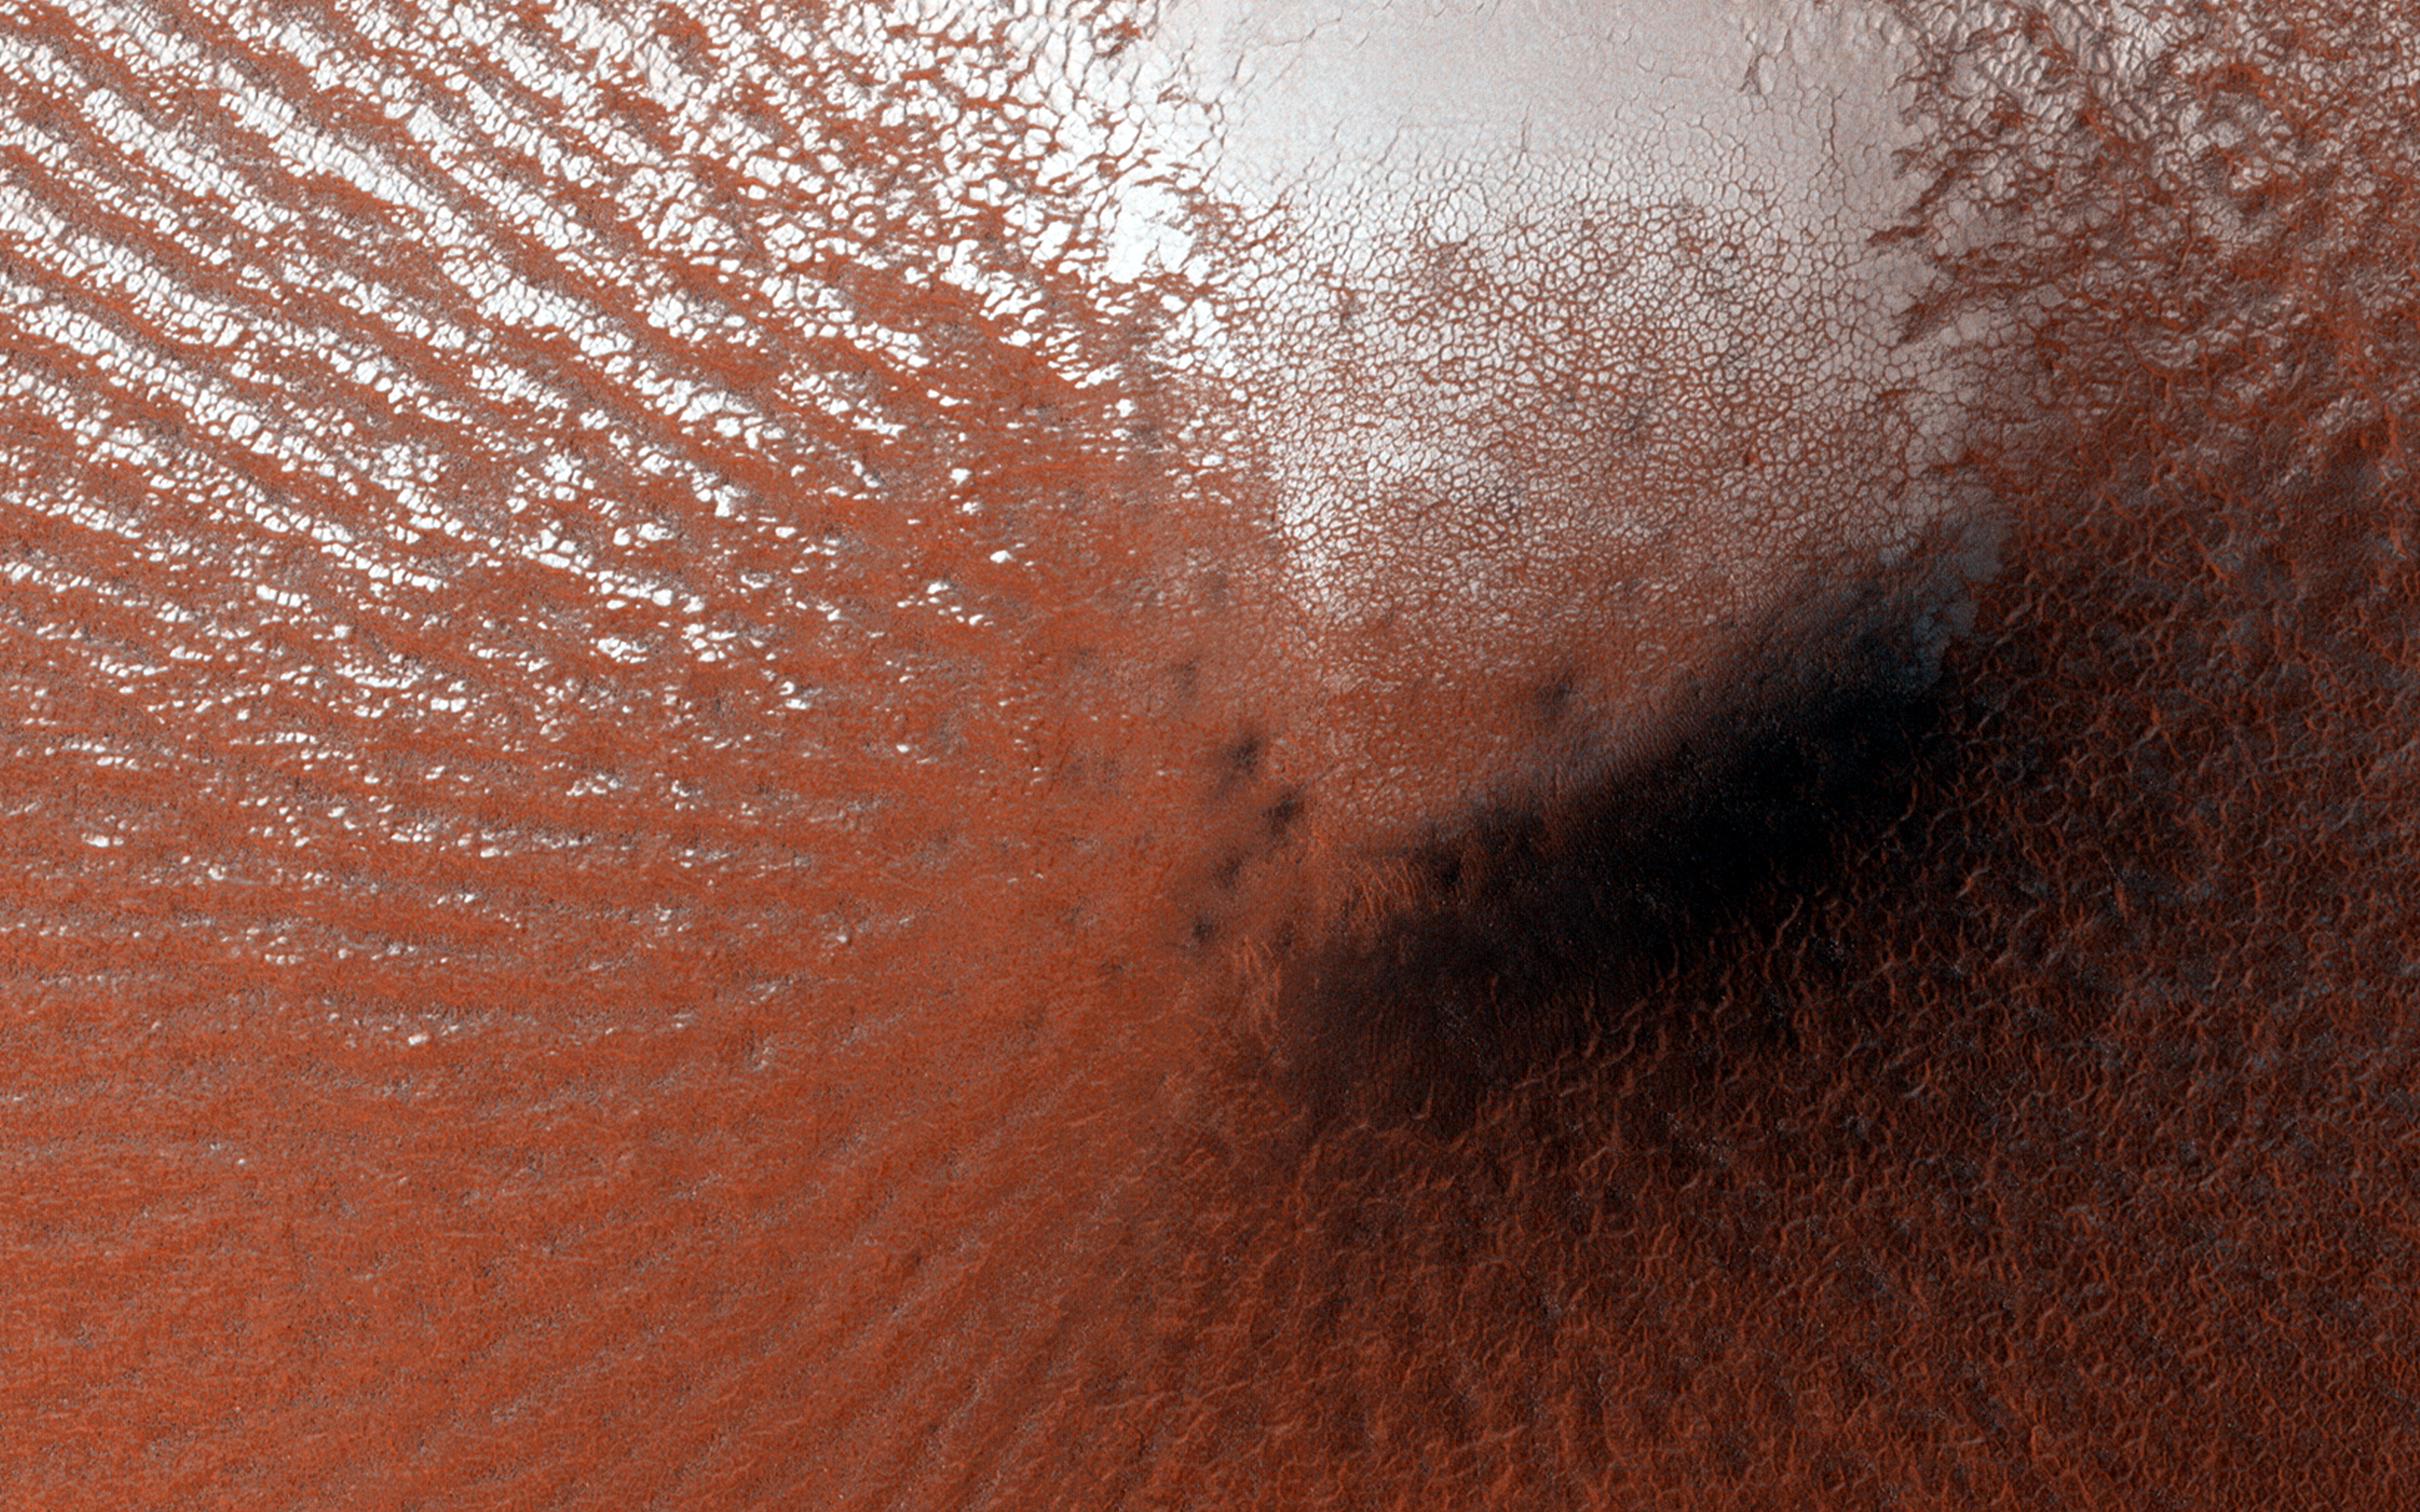

Perennial Frost in a Crater on the Northern Plains

Most surface ice on Mars is temporary. The polar layered deposits are thick stacks of permanent water ice at each pole, and the South Polar residual cap may be a permanent (although dynamic) layer of carbon dioxide ice. However, at lower latitudes, seasonal frost (mostly carbon dioxide, but some water ice) comes and goes each year.

Some outliers of water ice are found near the North Polar layered deposits. In many cases these have accumulated significant thickness, as in Louth Crater. In this case, a thin layer of bright frost was visible in a HiRISE image in early summer, covering part of the wall of a crater. However, the thickness was small-there is little visible effect on the topography of the crater. HiRISE monitored this location through the rest of the season and found that the frost remained all summer, so this is a perennial ice patch, although the edges shrank slightly over the summer.

Carbon dioxide is not stable under summer conditions, so this is likely a patch of water ice. It may be that it is in the early stages of accumulation, or that the equilibrium amount of ice in a small crater relatively far from the pole is thin.

A still-unexplained feature of this crater is the diffuse dark smudges visible on the crater floor. These resemble “defrosting spots” which are visible on carbon dioxide ice in the early spring, but they occur on frost-free areas and survive throughout the summer.

HiRISE is one of six instruments on NASA’s Mars Reconnaissance Orbiter. The University of Arizona, Tucson, operates HiRISE, which was built by Ball Aerospace & Technologies Corp., Boulder, Colorado. NASA’s Jet Propulsion Laboratory, a division of the California Institute of Technology in Pasadena, manages the Mars Reconnaissance Orbiter Project for NASA’s Science Mission Directorate, Washington.

Credit: NASA/JPL-Caltech/Univ. of Arizona